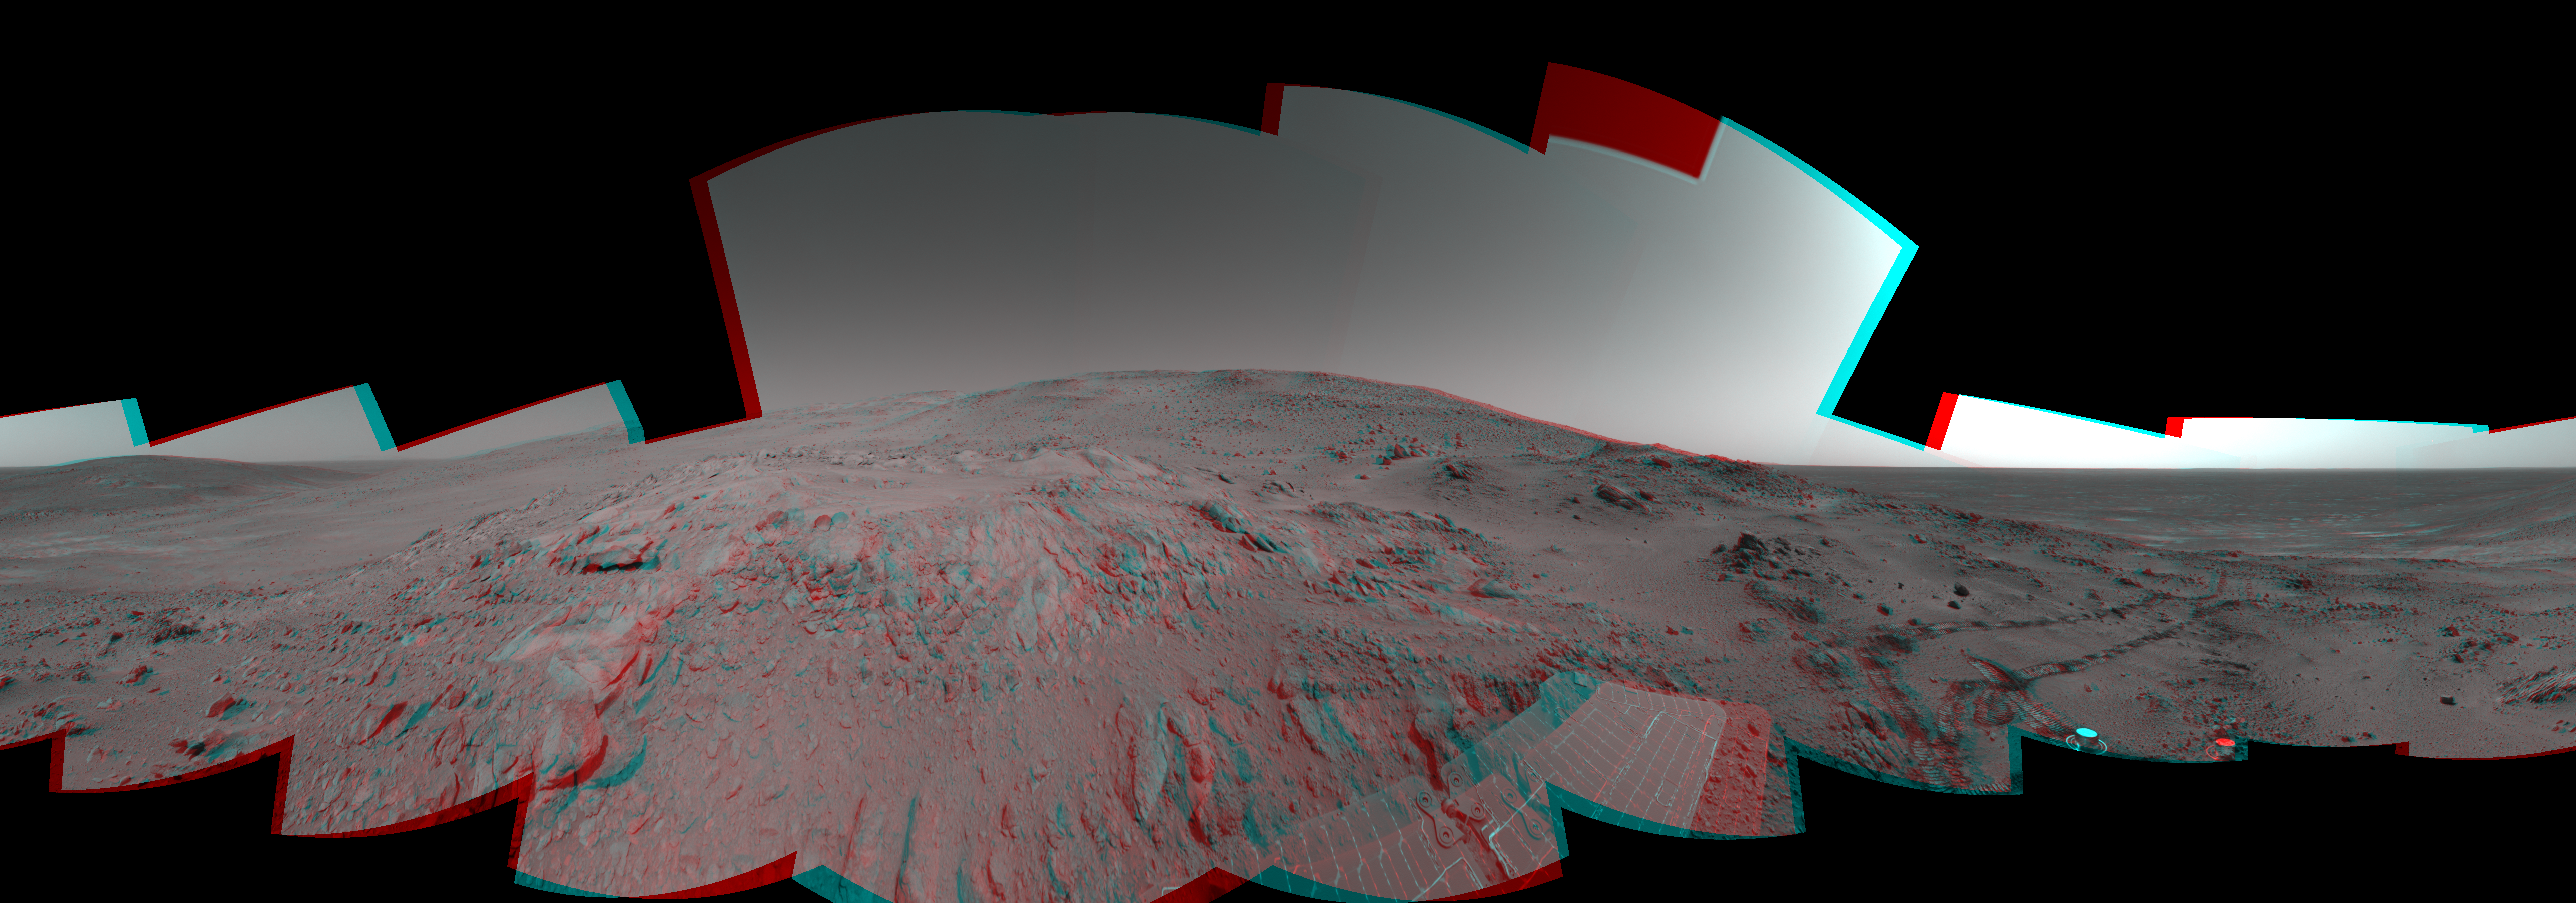

Spirit 360-Degree View on Sol 409 (3-D)

Figure 1

NASA’s Mars Exploration Rover Spirit used its navigation camera to take the images combined into this 360-degree view of the rover’s surroundings on Spirit’s 409th martian day, or sol (Feb. 26, 2005). Spirit had driven 2 meters (7 feet) on this sol to get in position on “Cumberland Ridge” for looking into “Tennessee Valley” to the east. This location is catalogued as Spirit’s Site 108. Rover-wheel tracks from climbing the ridge are visible on the right. The summit of “Husband Hill” is at the center, to the south. This view is presented in a cylindrical-perspective projection with geometric and brightness seam correction.

Figure 1 is the left-eye view of a stereo pair and Figure 2 is the right-eye view of a stereo pair.

Credit: NASA/JPL